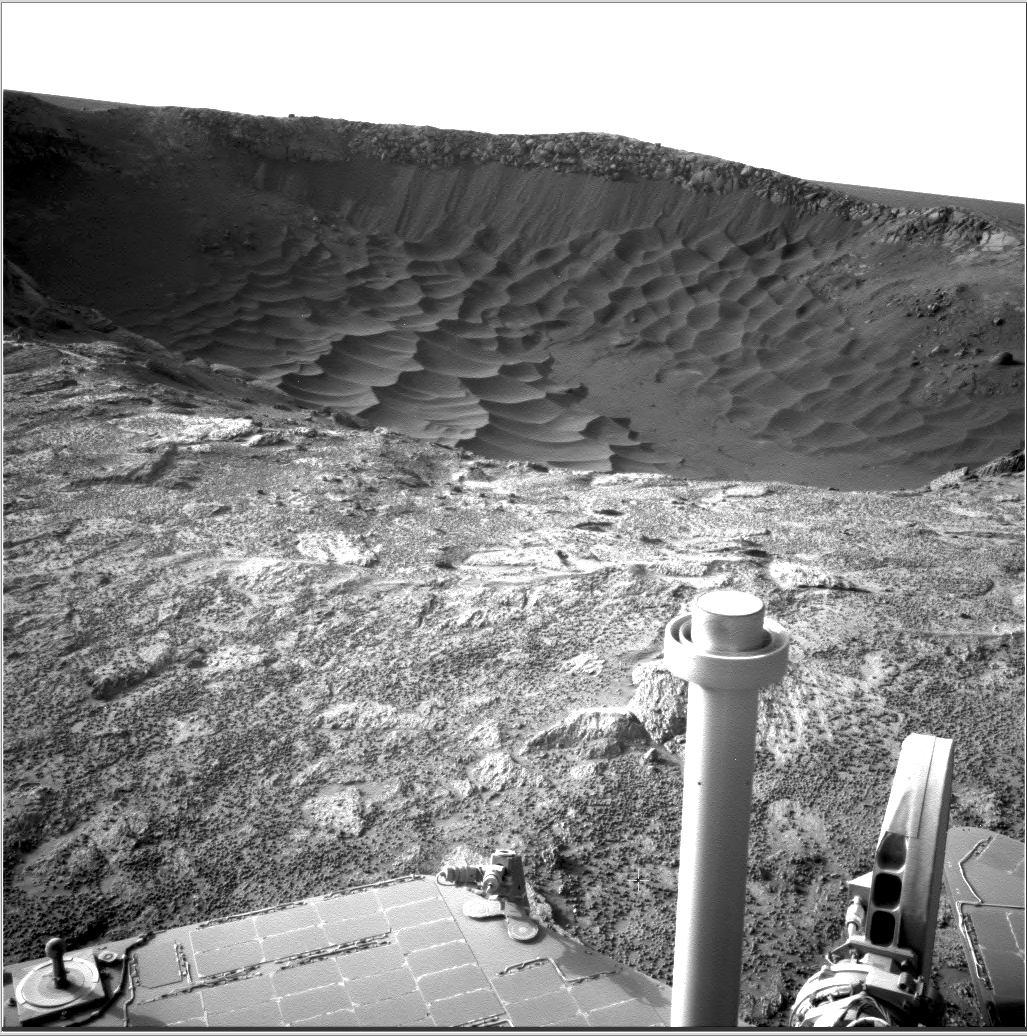

Textures of ‘Santa Maria’ Crater, Sol 2476

This image from NASA’s Mars Exploration Rover at the edge of “Santa Maria” crater shows diverse textures of the crater. Contrast has been enhanced to emphasize the textures.

Opportunity used its navigation camera to record this view during the 2,476th Martian day, or sol, of the rover’s work on Mars (Jan. 10, 2011). The rover’s position was close to the crater’s lip on the southeastern edge of the crater. Santa Maria is about 90 meters (295 feet) in diameter.

NASA’s Jet Propulsion Laboratory, a division of the California Institute of Technology in Pasadena, manages the Mars Exploration Rover Project for the NASA Science Mission Directorate, Washington.

Credit: NASA/JPL-Caltech